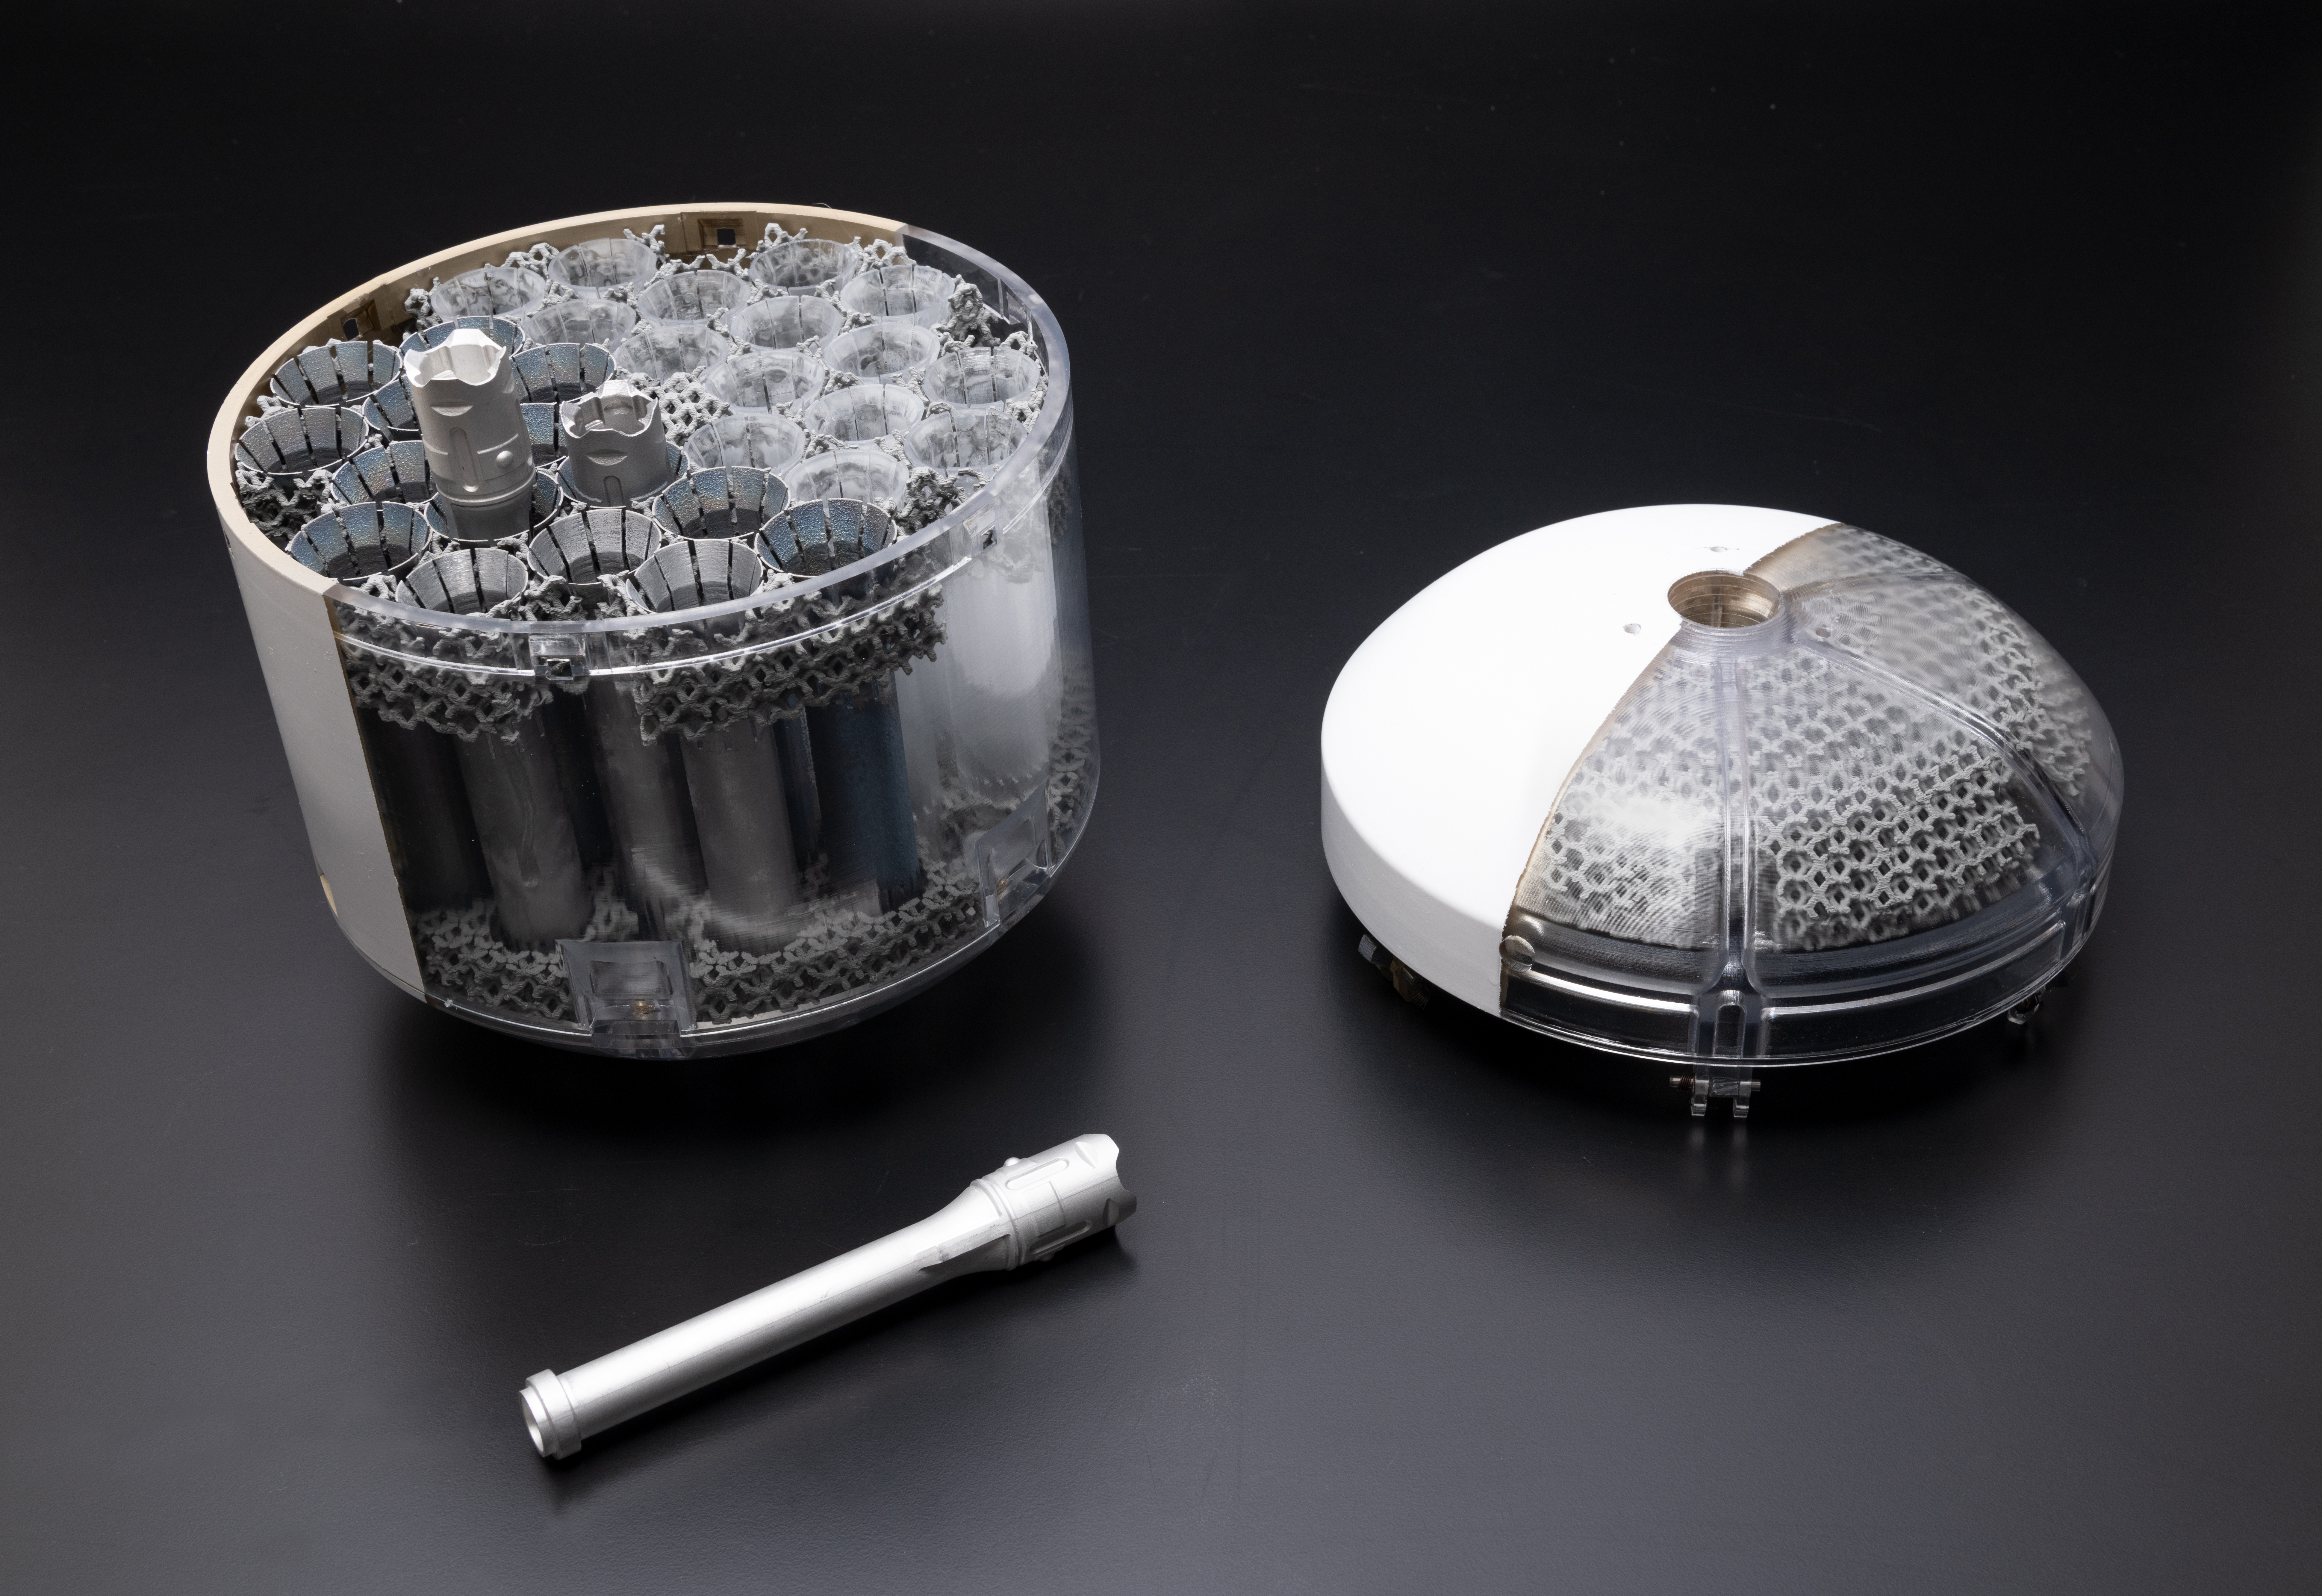

Mars Sample Return Orbiting Sample Container Concept Model

This image shows a concept model of NASA’s orbiting sample container, which will hold tubes of Martian rock and soil samples that will be returned to Earth through a Mars sample return campaign. At right is the lid; bottom left sits a model of the sample-holding tube. The sample container will help keep contents at less than about 86 degrees Fahrenheit (30 degrees Celsius) to help preserve the Mars material in its most natural state.

NASA and the European Space Agency (ESA) are solidifying concepts for a Mars sample return mission after NASA’s Mars 2020 rover collects rock and soil samples and stores them in sealed tubes on the planet’s surface for future return to Earth.

In the new campaign, NASA will deliver a Mars lander in the vicinity of Jezero Crater, where Mars 2020 will have collected and cached samples. The lander will carry a NASA rocket (the Mars Ascent Vehicle) along with an ESA Sample Fetch Rover that is roughly the size of NASA’s Opportunity Mars rover. The fetch rover will gather the cached samples and carry them back to the lander for transfer to an orbiting sample container embedded in the ascent vehicle; additional samples could also be delivered directly by Mars 2020. The ascent vehicle will then launch the container holding the samples into Mars orbit.

ESA will put a spacecraft in orbit around Mars before the ascent vehicle launches. This spacecraft will rendezvous with the orbiting sample container and also carry a NASA payload that can capture and contain the sample container before returning the samples to Earth.

Credit: NASA/JPL-Caltech